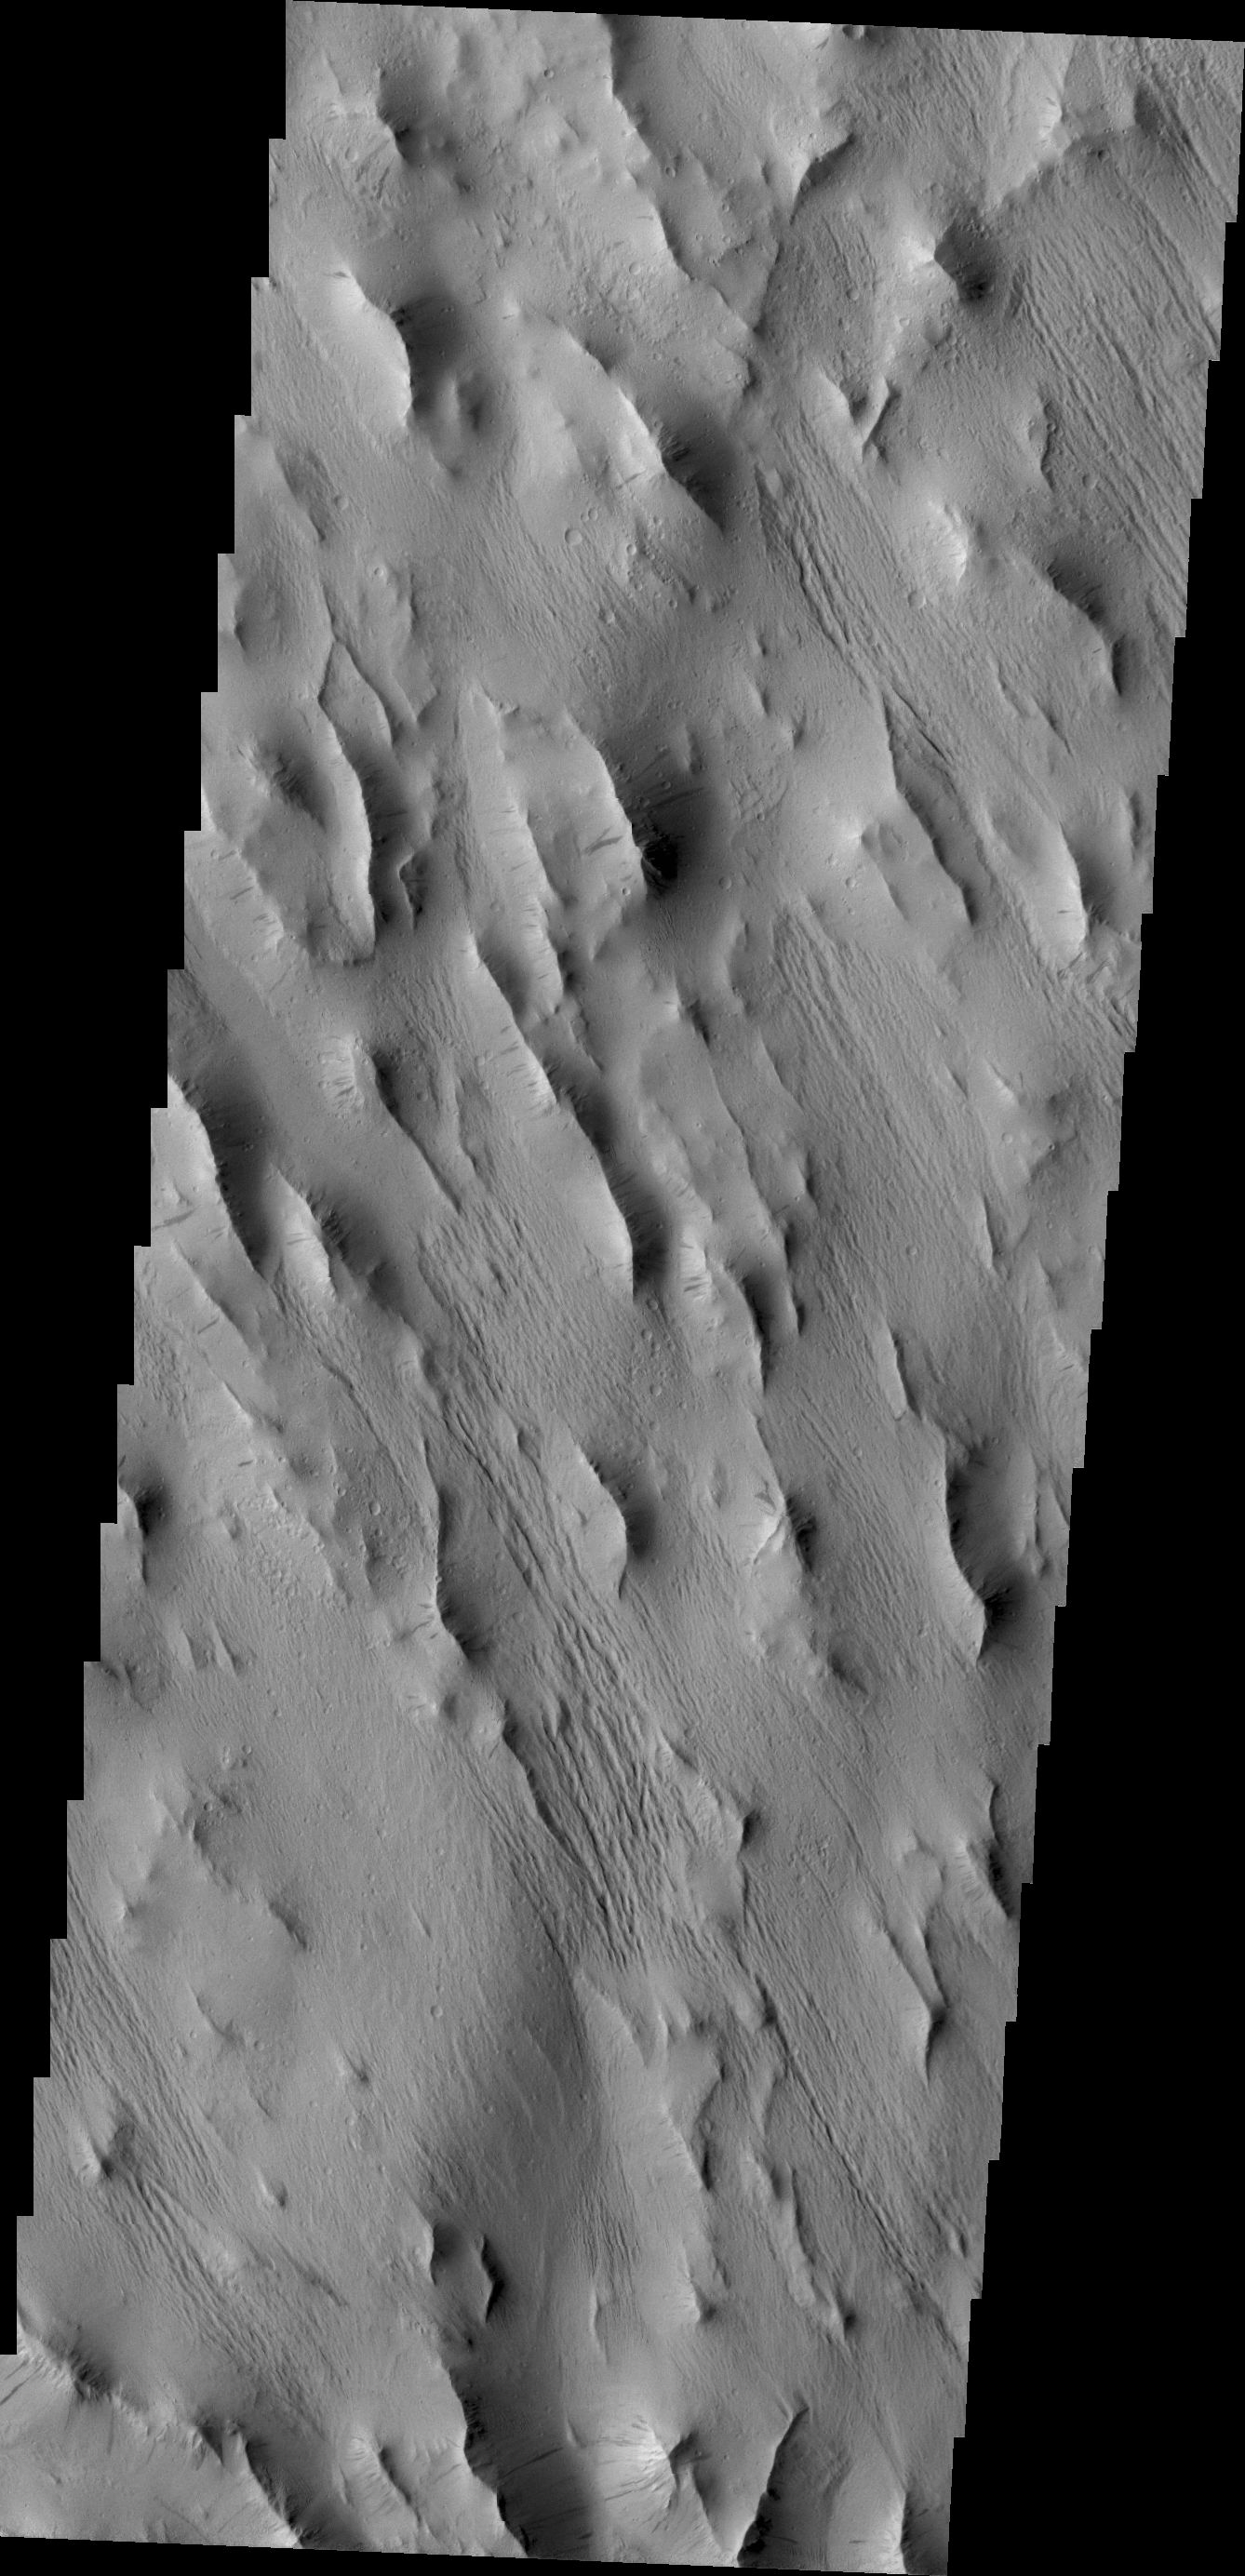

Lycus Sulci

A complexly fractured region, called Lycus Sulci, is found on the western side of Olympus Mons. Today’s image in located in part of Lycus Sulci.

Credit: NASA/JPL/ASU